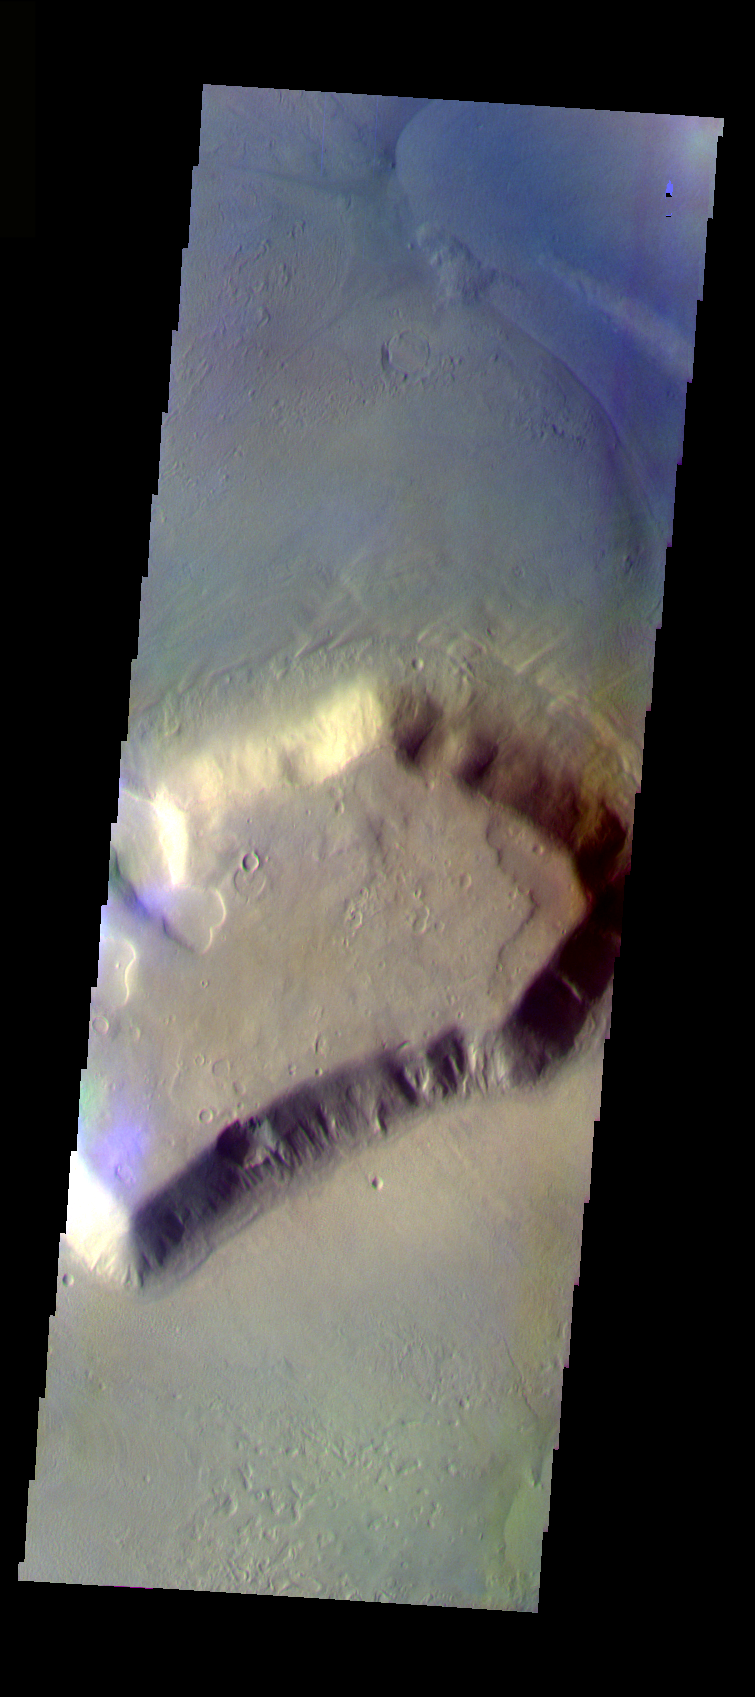

Deuteronilus Mensae

The THEMIS VIS camera is capable of capturing color images of the Martian surface using five different color filters. In this mode of operation, the spatial resolution and coverage of the image must be reduced to accommodate the additional data volume produced from using multiple filters. To make a color image, three of the five filter images (each in grayscale) are selected. Each is contrast enhanced and then converted to a red, green, or blue intensity image. These three images are then combined to produce a full color, single image. Because the THEMIS color filters don’t span the full range of colors seen by the human eye, a color THEMIS image does not represent true color. Also, because each single-filter image is contrast enhanced before inclusion in the three-color image, the apparent color variation of the scene is exaggerated. Nevertheless, the color variation that does appear is representative of some change in color, however subtle, in the actual scene. Note that the long edges of THEMIS color images typically contain color artifacts that do not represent surface variation.

This false color image of a mesa and surrounding debris apron is located in the Deuteronilus Mensae region. This image was collected during the Northern Spring season.

Image information: VIS instrument. Latitude 42.7, Longitude 24.5 East (335.5 West). 35 meter/pixel resolution.

Note: this THEMIS visual image has not been radiometrically nor geometrically calibrated for this preliminary release. An empirical correction has been performed to remove instrumental effects. A linear shift has been applied in the cross-track and down-track direction to approximate spacecraft and planetary motion. Fully calibrated and geometrically projected images will be released through the Planetary Data System in accordance with Project policies at a later time.

NASA’s Jet Propulsion Laboratory manages the 2001 Mars Odyssey mission for NASA’s Office of Space Science, Washington, D.C. The Thermal Emission Imaging System (THEMIS) was developed by Arizona State University, Tempe, in collaboration with Raytheon Santa Barbara Remote Sensing. The THEMIS investigation is led by Dr. Philip Christensen at Arizona State University. Lockheed Martin Astronautics, Denver, is the prime contractor for the Odyssey project, and developed and built the orbiter. Mission operations are conducted jointly from Lockheed Martin and from JPL, a division of the California Institute of Technology in Pasadena.

Credit: NASA/JPL/Arizona State University